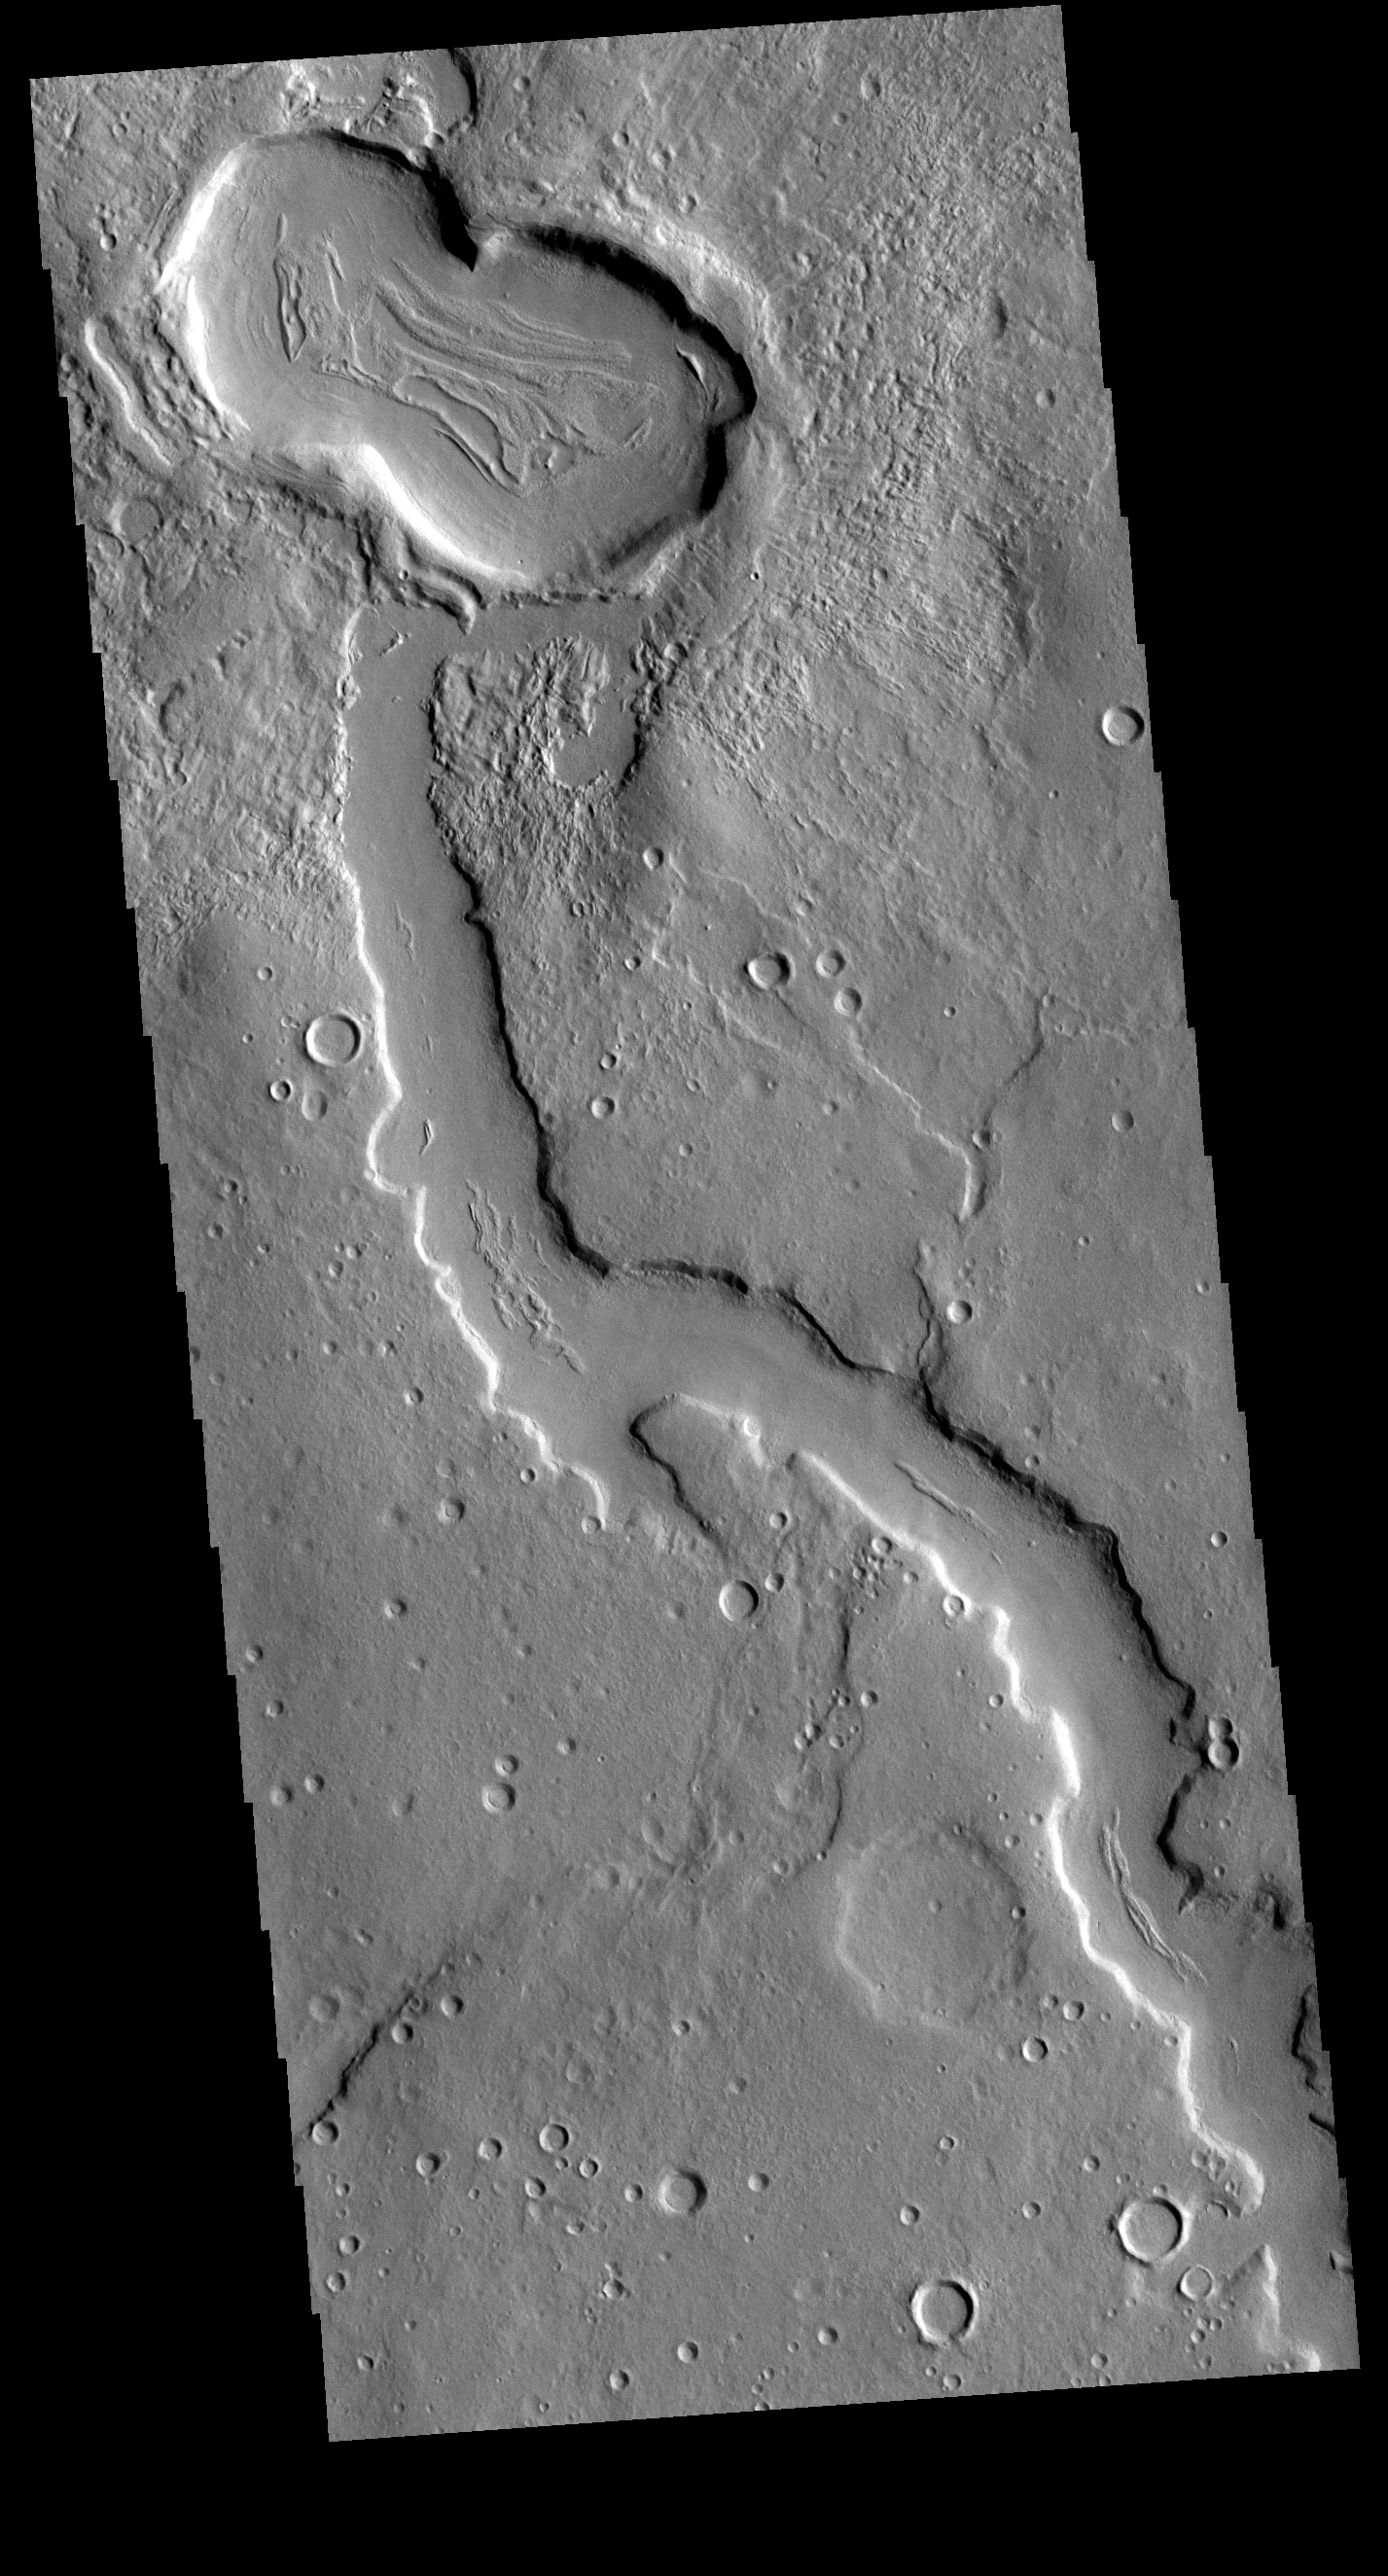

Terra Sabaea Channel

The northern margins of Arabia Terra and Terra Sabaea contain many unnamed channels. This channel is located in Terra Sabaea. The channel flow is toward the top of the image. This channel has been covered by craters at the top of the image, showing that the channel flow occurred prior to the impacts that created the craters.

Credit: NASA/JPL-Caltech/ASU